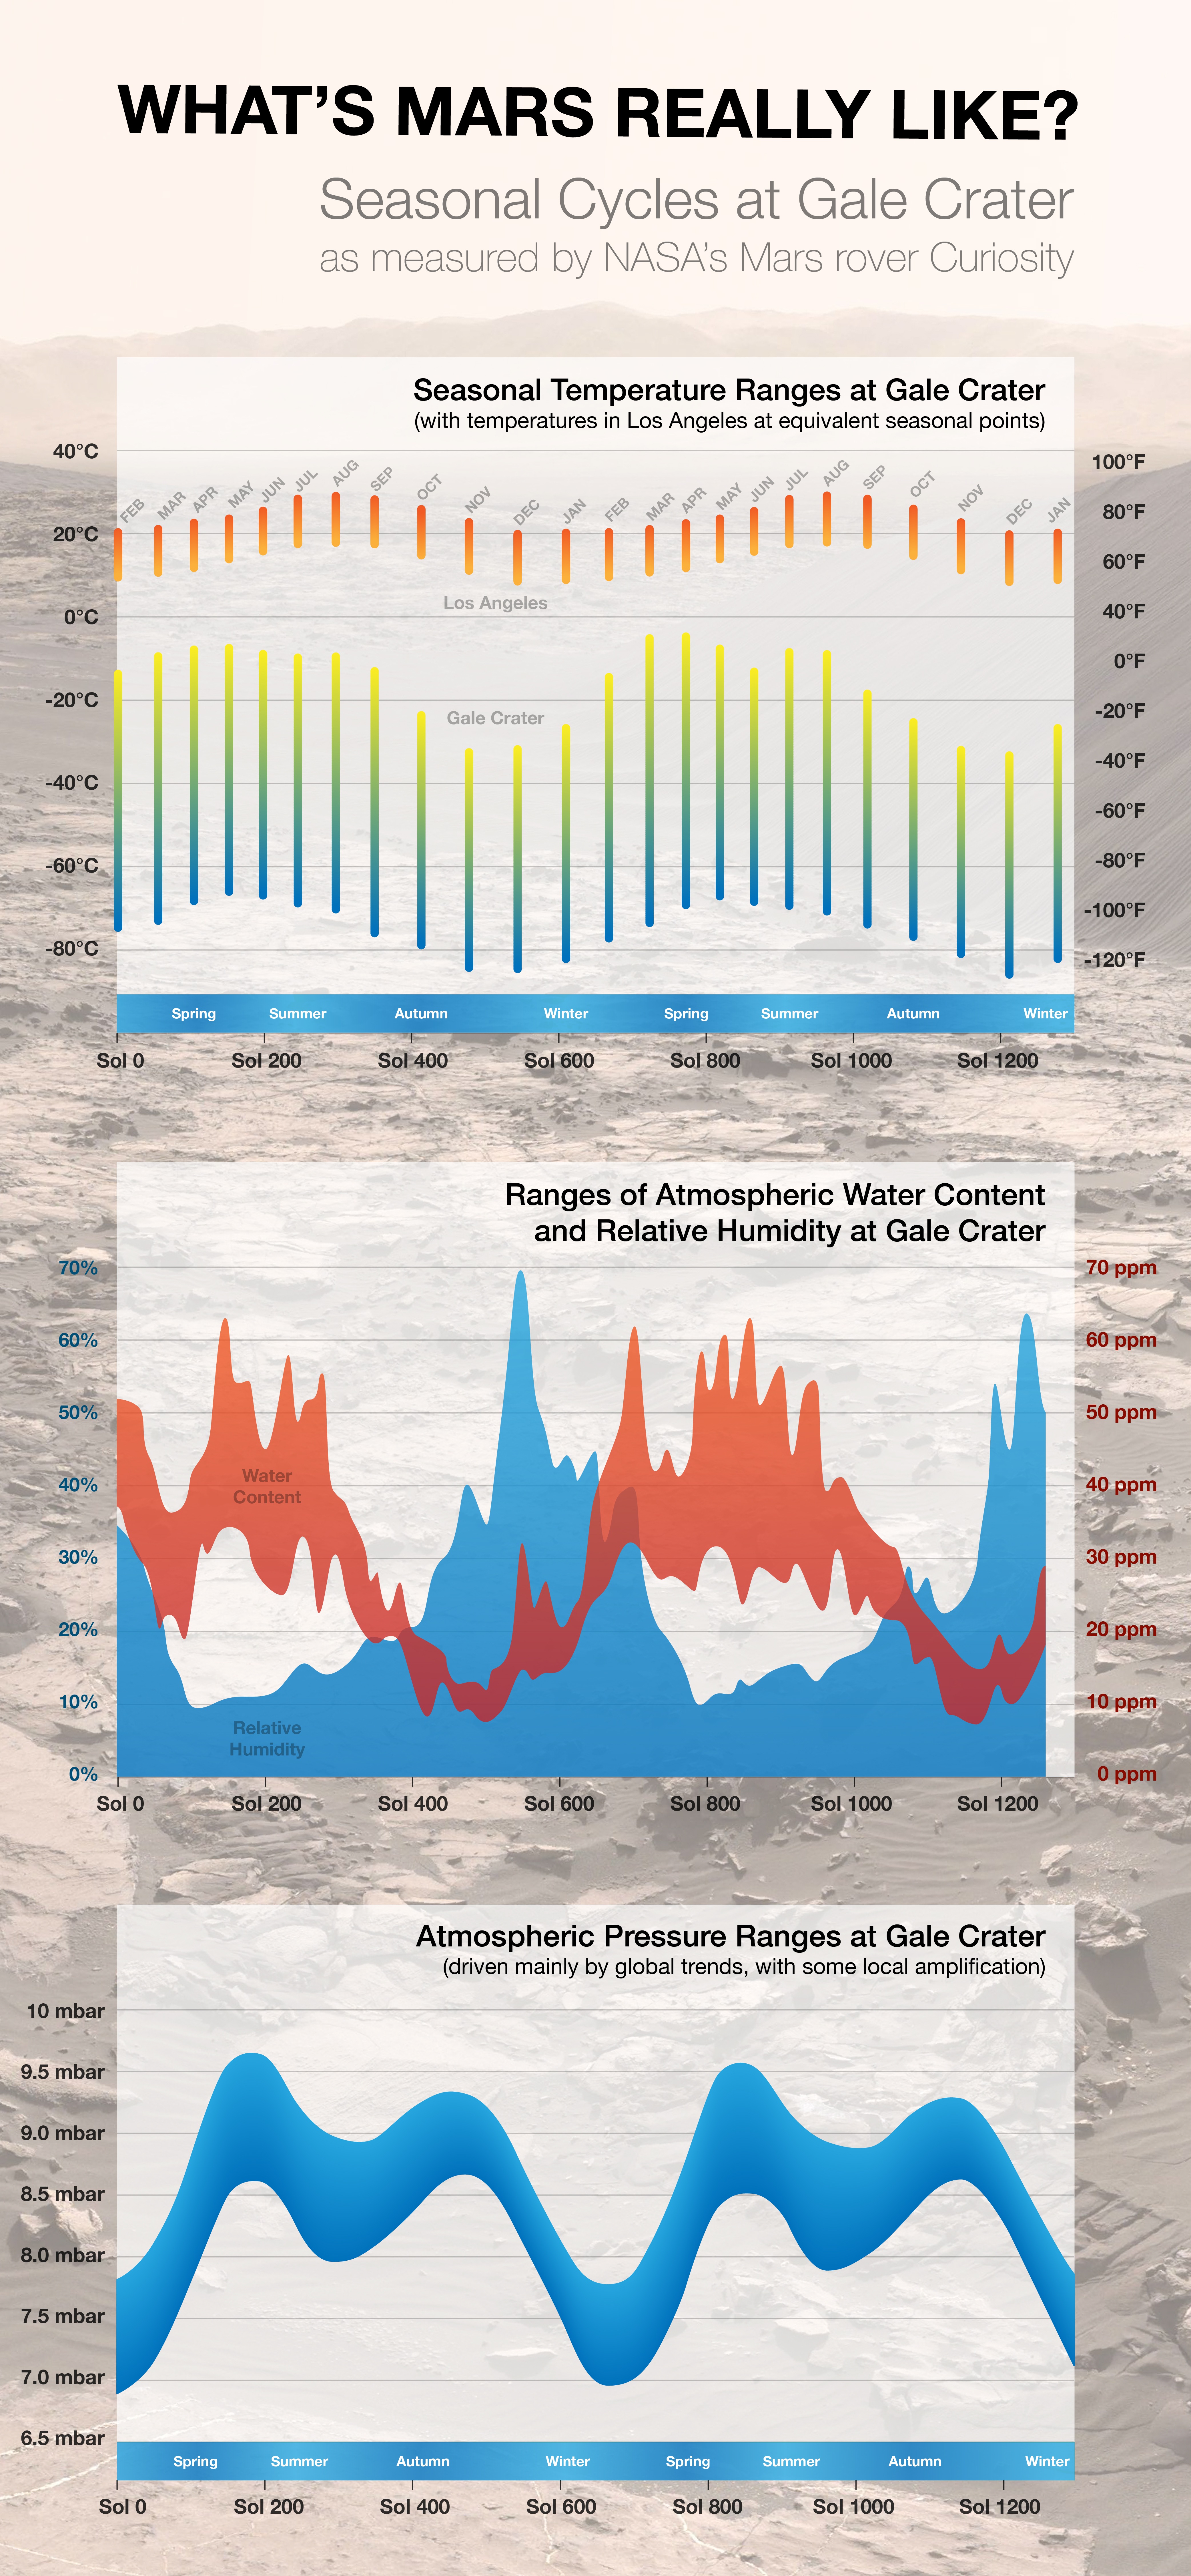

Seasonal Cycles in Curiosity’s First Two Martian Years

Figure 1 (Scaled Version)

Download the full resolution annotated JPEG file

By monitoring weather throughout two Martian years since landing in Gale Crater in 2012, NASA’s Curiosity Mars rover has documented seasonal patterns such as shown in these graphs of temperature, water-vapor content and air pressure.

Each Martian year lasts nearly two Earth years because a planet farther from the sun takes longer to complete each orbit around the sun. Mars has a tilt similar to Earth’s, which contributes to having summer, fall, winter and spring seasons. Mars has the additional factor of a more elliptical orbit than Earth’s, putting Mars farther from the sun during southern-hemisphere winter than it is during southern-hemisphere summer. This results in a longer and colder southern fall and winter than if the orbit were circular. Gale Crater is in the southern hemisphere, though close to the Martian equator.

The top chart of this three-part infographic compares temperatures at Mars’ Gale Crater (lower set of bars) to temperatures in Los Angeles. It shows key differences both in how much colder the Martian site is throughout the year, and also how much greater the difference is between daily highs and lows on Mars. Mars has only about one one-hundredth as much atmosphere as Earth. Without much of an atmospheric blanket, the air temperature around Curiosity usually plummets by more than 100 Fahrenheit degrees (55 Celsius degrees) between the afternoon high and the overnight low.

Each bar on the temperature chart represents an average over one-twelfth of the planet’s year. Some individual days see higher or lower temperatures. A Martian day is called a sol. Labels on the horizontal axis indicate the number of sols after Curiosity’s landing, which occurred during late winter in Mars’ southern hemisphere.

The middle chart presents information about water vapor in the air around Curiosity. The red band shows the water-vapor content. Even at the highest points of the year, during summers at Gale Crater, the amount of water is far less than one percent of typical levels on Earth. The blue band shows relative humidity, which is a function of temperature as well as water-vapor content. Colder air can hold less water vapor before the water begins condensing. Because the air gets so much colder on Mars than on Earth, even the scant amount of water in the air around Curiosity can bring relative humidity above 60 percent during nighttime in winter, as indicated by the peaks in the blue band. In the daytime, the relative humidity is near zero.

The lower chart presents data from Curiosity’s measurements of atmospheric pressure. The width of the band is an indication of how the pressure varies throughout each sol. The seasonal ups and downs show a known global pattern on Mars that illustrates another way the Red Planet differs from Earth. Most of the thin Martian atmosphere is carbon dioxide. Some of the carbon dioxide freezes out of the atmosphere into seasonal polar caps of carbon-dioxide ice. The biggest dips in the blue band are in the long southern-hemisphere winters — the result of carbon dioxide temporarily shifting out of the atmosphere into Mars’ south polar ice cap. The dip in southern summer, less dramatic, results from carbon dioxide being captured temporarily into the less-massive north polar ice cap.

Figure 1 includes annotations for additional information.

Curiosity made more than 34 million weather measurements during the rover’s first two Martian years, longer than any Mars lander except Viking Lander 1, which measured atmospheric pressure for 2,436 sols (about 3.6 Mars years). Curiosity’s weather sensors are part of the mission’s Rover Environmental Monitoring Station (REMS), provided by Spain’s Centro de Astrobiologiía, in Madrid. For more about REMS, visit http://cab.inta-csic.es/rems/en.

NASA’s Jet Propulsion Laboratory, a division of the California Institute of Technology, Pasadena, manages the Mars Science Laboratory Project for NASA’s Science Mission Directorate, Washington. JPL designed and built the project’s Curiosity rover.

Credit: NASA/JPL-Caltech/CAB(CSIC-INTA)